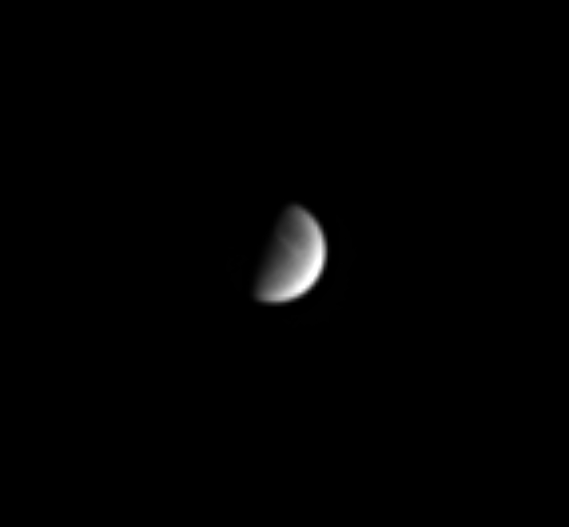

Dione’s Streaky Side

Dione shows Cassini some of the bright wispy streaks that cover much of the moon’s trailing hemisphere. The streaks are thought to be deposits of icy material that has been extruded onto the moon’s surface from the interior. Dione’s diameter is 1,118 kilometers (695 miles) across.

The image was taken in visible light with the Cassini spacecraft narrow angle camera on Sept. 28, 2004, at a distance of 7.3 million kilometers (4.5 million miles) from Dione and at a Sun-Dione-spacecraft, or phase, angle of 79 degrees. The image scale is 44 kilometers (27 miles) per pixel. The image has been magnified by a factor of four to aid visibility.

The Cassini-Huygens mission is a cooperative project of NASA, the European Space Agency and the Italian Space Agency. The Jet Propulsion Laboratory, a division of the California Institute of Technology in Pasadena, manages the Cassini-Huygens mission for NASA’s Science Mission Directorate, Washington, D.C. The Cassini orbiter and its two onboard cameras were designed, developed and assembled at JPL. The imaging team is based at the Space Science Institute, Boulder, Colo.

Credit: NASA/JPL/Space Science Institute